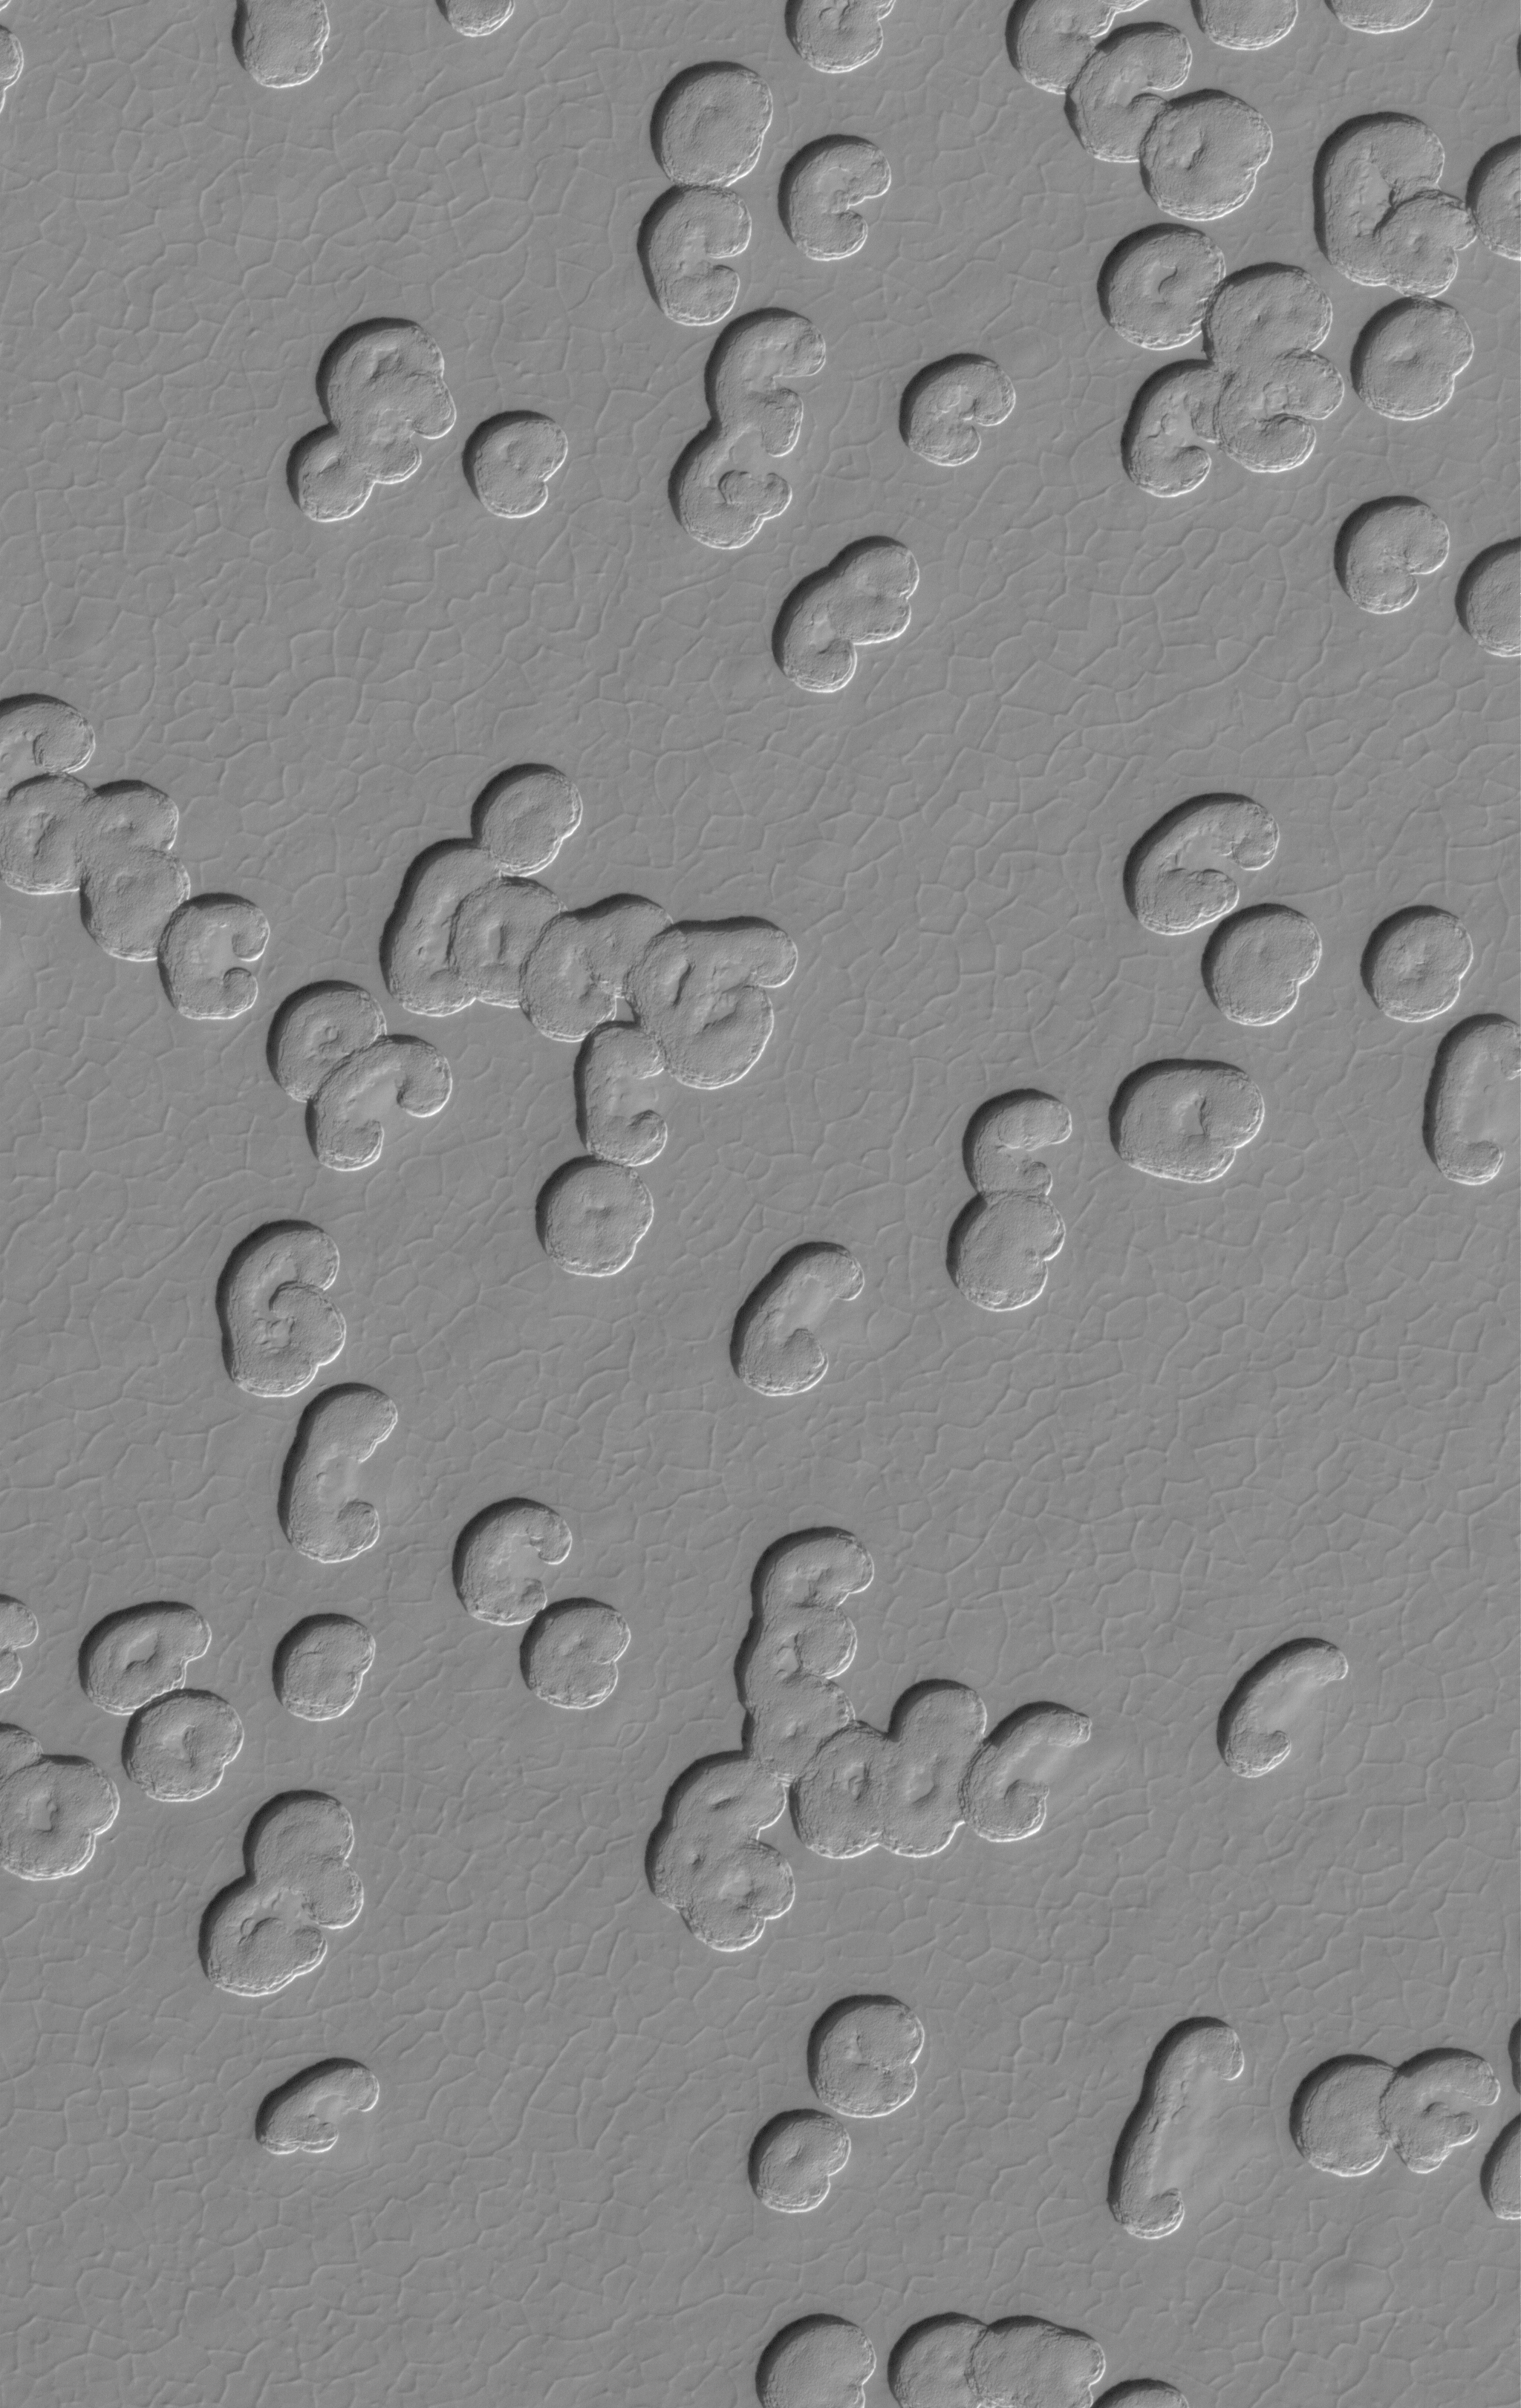

Polar Cap Pits

17 August 2005
This Mars Global Surveyor (MGS) Mars Orbiter Camera (MOC) image shows kidney bean-shaped pits, and other pits, formed by erosion in a landscape of frozen carbon dioxide. This images shows one of about a dozen different patterns that are common in various locations across the martian south polar residual cap, an area that has been receiving intense scrutiny by the MGS MOC this year, because it is visible on every orbit and in daylight for most of 2005.

Location near: 86.9°S, 6.9°W
Image width: width: ~3 km (~1.9 mi)
Illumination from: upper left
Season: Southern Spring

Credit: NASA/JPL/Malin Space Science Systems